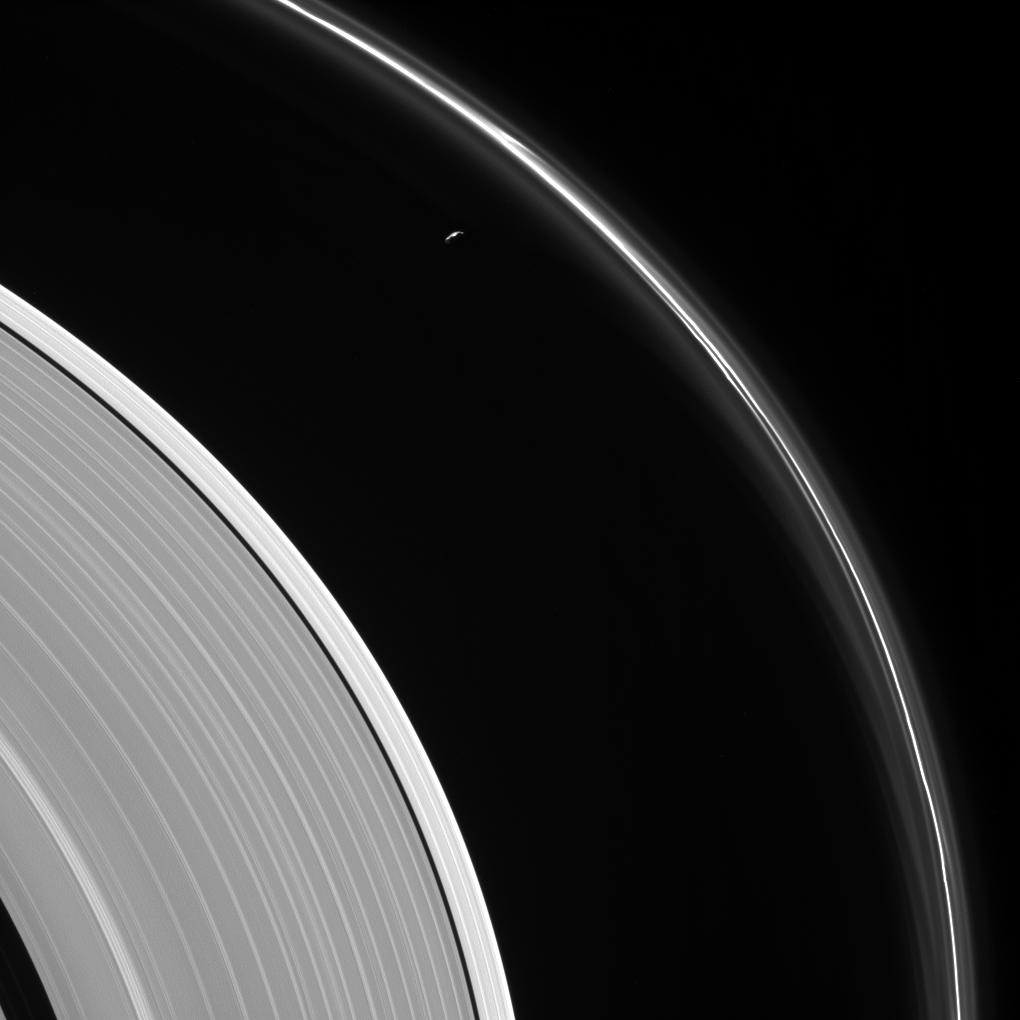

Prometheus and the Ghostly F Ring

The thin sliver of Saturn’s moon Prometheus lurks near ghostly structures in Saturn’s narrow F ring in this view from NASA’s Cassini spacecraft. Many of the narrow ring’s faint and wispy features result from its gravitational interactions with Prometheus (86 kilometers, or 53 miles across).

Most of the small moon’s surface is in darkness due to the viewing geometry here. Cassini was positioned behind Saturn and Prometheus with respect to the sun, looking toward the moon’s dark side and just a bit of the moon’s sunlit northern hemisphere.

Also visible here is a distinct difference in brightness between the outermost section of Saturn’s A ring (left of center) and rest of the ring, interior to the Keeler Gap (lower left).

This view looks toward the sunlit side of the rings from about 13 degrees above the ring plane. The image was taken in visible light with the Cassini spacecraft narrow-angle camera on May 13, 2017.

The view was acquired at a distance of approximately 680,000 miles (1.1 million kilometers) from Saturn. Image scale is 4 miles (6 kilometers) per pixel.

The Cassini mission is a cooperative project of NASA, ESA (the European Space Agency) and the Italian Space Agency. The Jet Propulsion Laboratory, a division of Caltech in Pasadena, manages the mission for NASA’s Science Mission Directorate, Washington. The Cassini orbiter and its two onboard cameras were designed, developed and assembled at JPL. The imaging operations center is based at the Space Science Institute in Boulder, Colorado.

Credit: NASA/JPL-Caltech/Space Science Institute